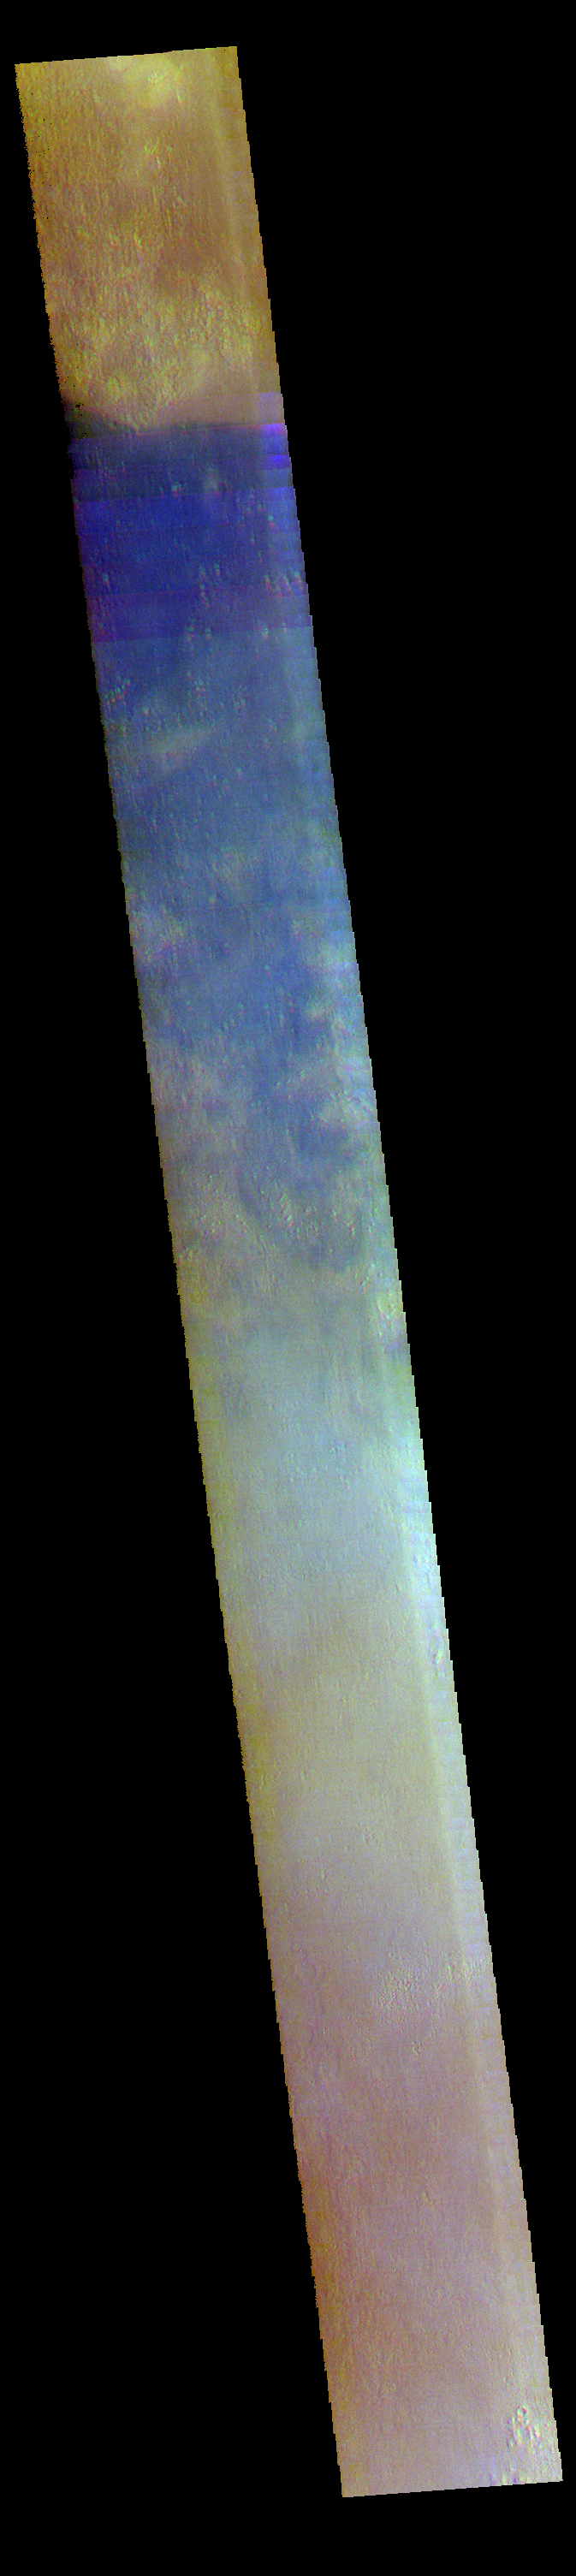

Amazonis Planitia – False Color

This image shows a portion of Amazonis Planitia.

The THEMIS VIS camera contains 5 filters. The data from different filters can be combined in multiple ways to create a false color image. These false color images may reveal subtle variations of the surface not easily identified in a single band image.

Credit: NASA/JPL-Caltech/ASU